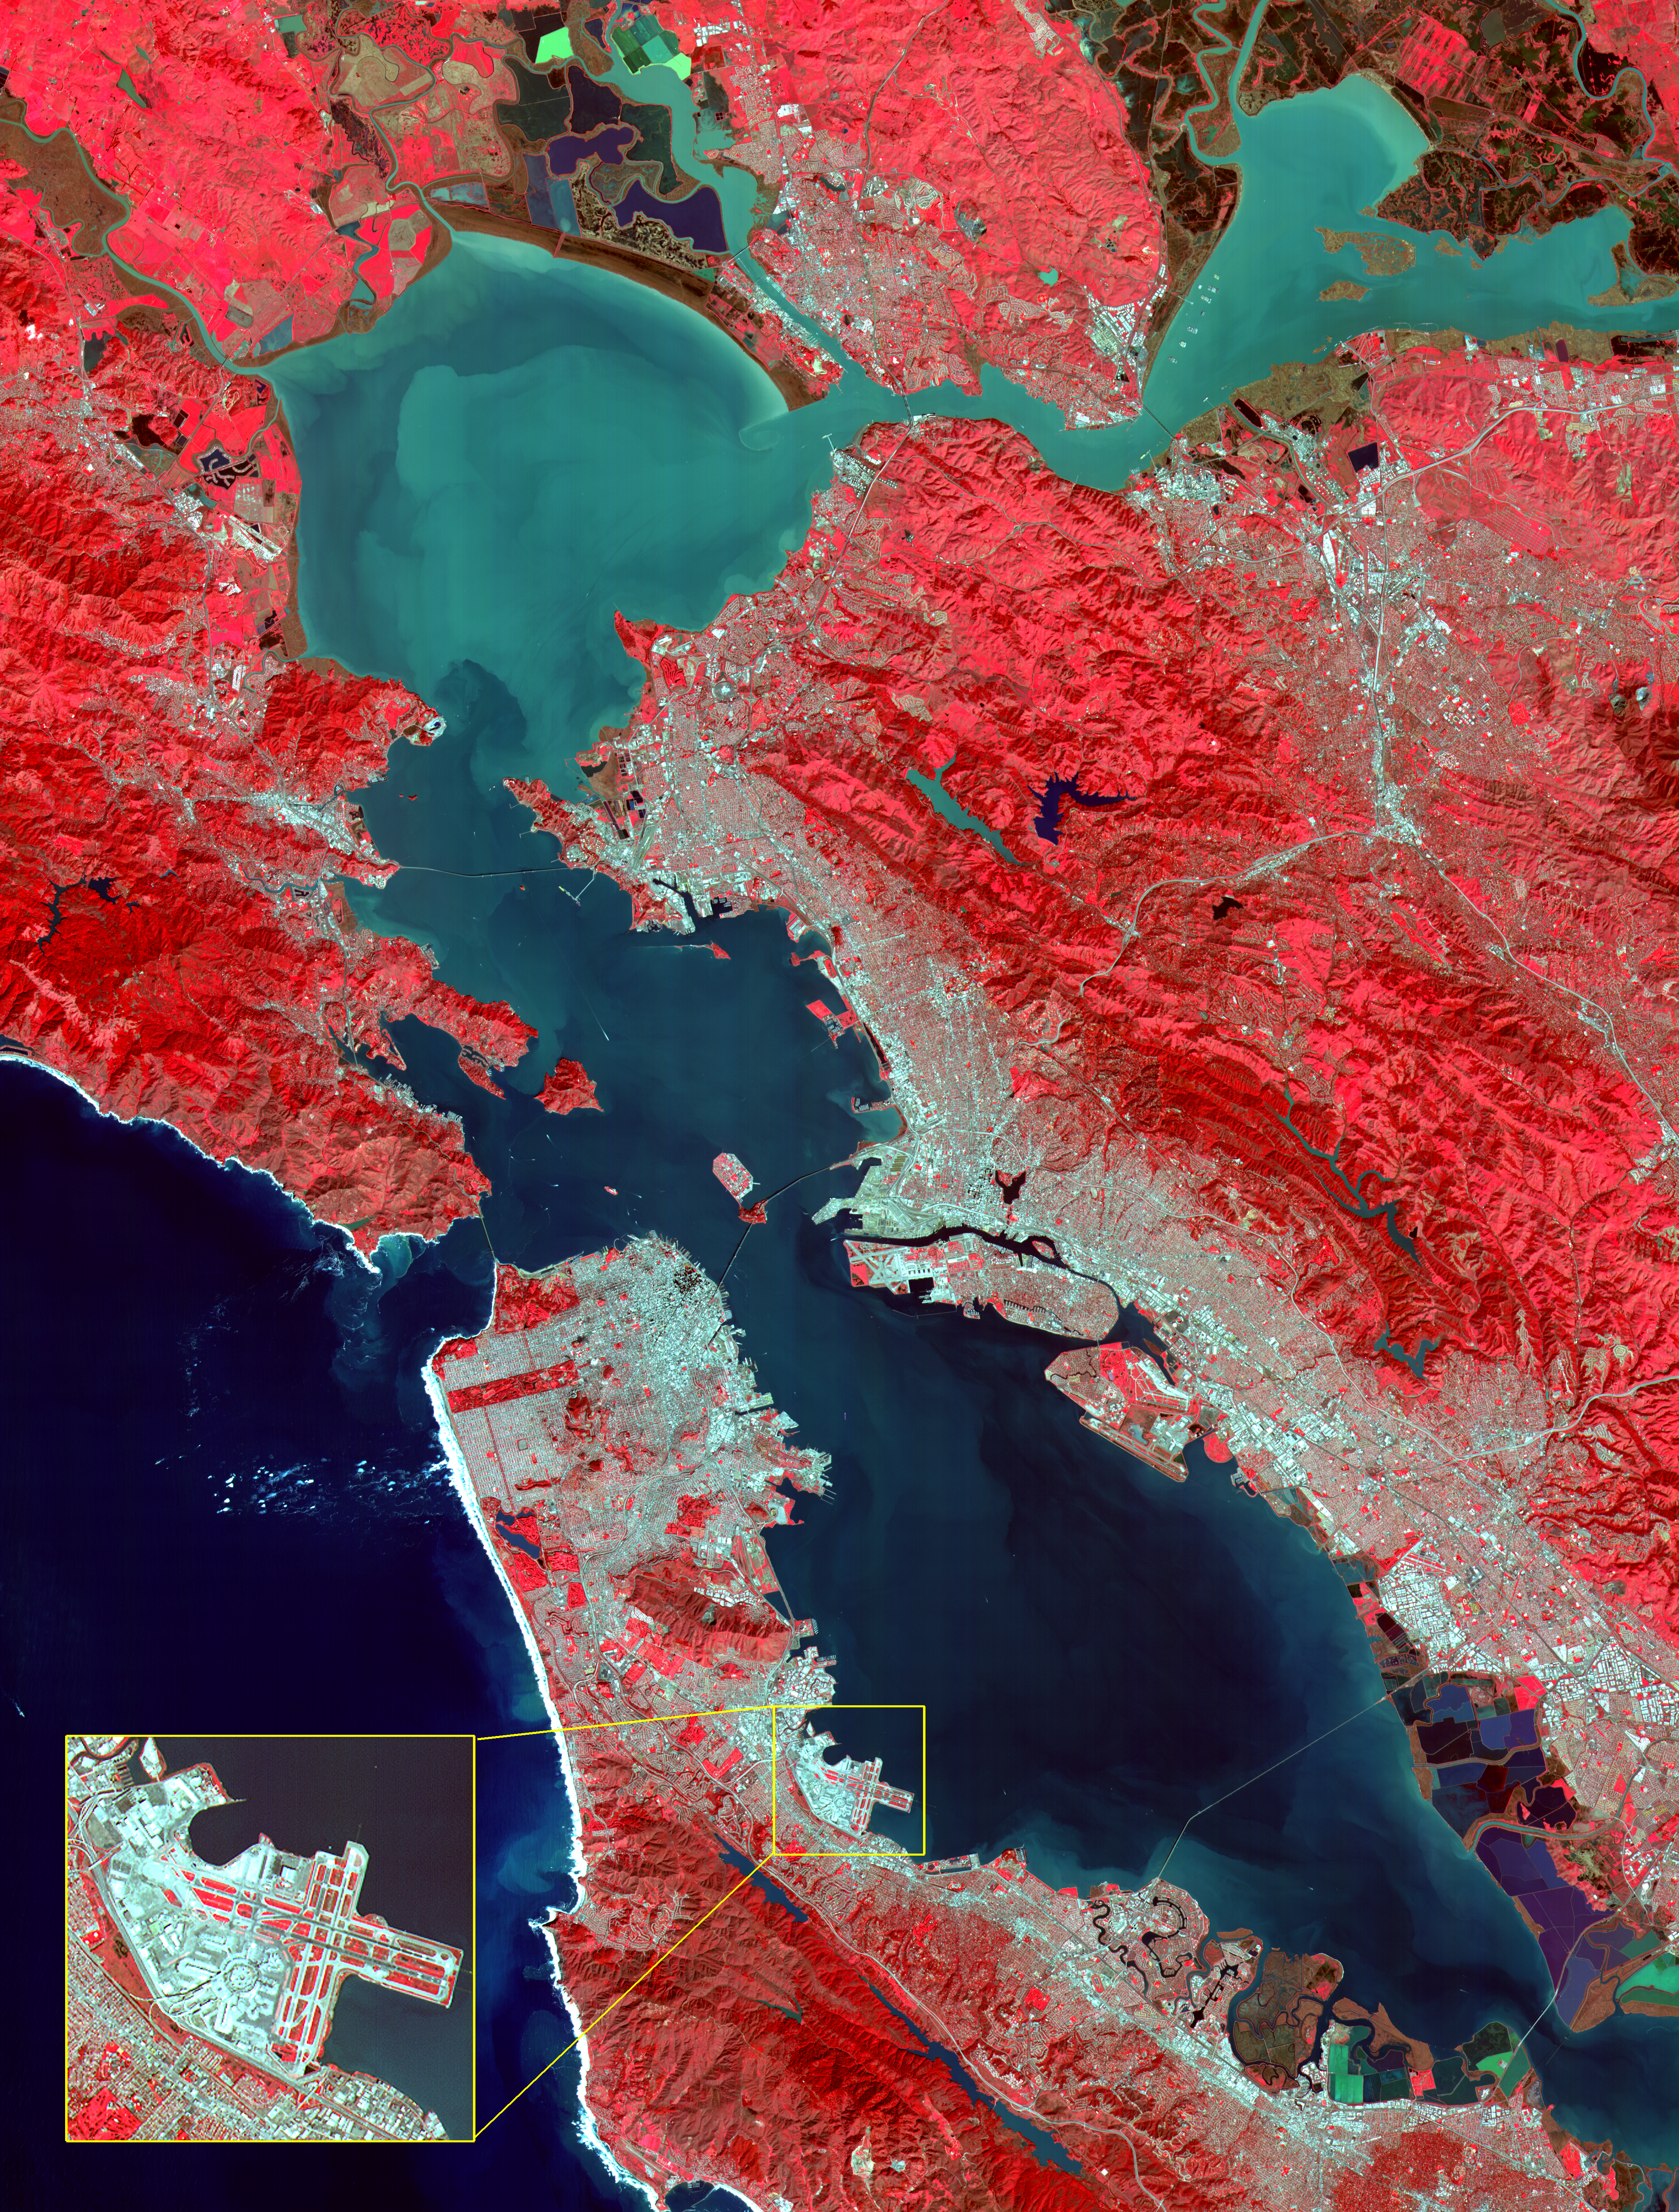

ASTER Images San Francisco Bay Area

This image of the San Francisco Bay region was acquired on March 3, 2000 by the Advanced Spaceborne Thermal Emission and Reflection Radiometer (ASTER) on NASA’s Terra satellite. With its 14 spectral bands from the visible to the thermal infrared wavelength region, and its high spatial resolution of 15 to 90 meters about 50 to 300 feet ), ASTER will image Earth for the next 6 years to map and monitor the changing surface of our planet.

Image: This image covers an area 60 kilometers (37 miles) wide and 75 kilometers (47 miles) long in three bands of the reflected visible and infrared wavelength region. The combination of bands portrays vegetation in red, and urban areas in gray. Sediment in the Suisun Bay, San Pablo Bay, San Francisco Bay, and the Pacific Ocean shows up as lighter shades of blue. Along the west coast of the San Francisco Peninsula, strong surf can be seen as a white fringe along the shoreline. A powerful rip tide is visible extending westward from Daly City into the Pacific Ocean. In the lower right corner, the wetlands of the South San Francisco Bay National Wildlife Refuge appear as large dark blue and brown polygons. The high spatial resolution of ASTER allows fine detail to be observed in the scene. The main bridges of the area (San Mateo, San Francisco-Oakland Bay, Golden Gate, Richmond-San Rafael, Benicia-Martinez, and Carquinez) are easily picked out, connecting the different communities in the Bay area. Shadows of the towers along the Bay Bridge can be seen over the adjacent bay water. With enlargement the entire road network can be easily mapped; individual buildings are visible, including the shadows of the high-rises in downtown San Francisco.

Inset: This enlargement of the San Francisco Airport highlights the high spatial resolution of ASTER. With further enlargement and careful examination, airplanes can be seen at the terminals.

Advanced Spaceborne Thermal Emission and Reflection Radiometer (ASTER) is one of five Earth-observing instruments launched December 18, 1999, on NASA’s Terra satellite. The instrument was built by Japan’s Ministry of International Trade and Industry. A joint U.S./Japan science team is responsible for validation and calibration of the instrument and the data products. Dr. Anne Kahle at NASA’s Jet Propulsion Laboratory, Pasadena, California, is the U.S. Science team leader; Moshe Pniel of JPL is the project manager. ASTER is the only high resolution imaging sensor on Terra. The primary goal of the ASTER mission is to obtain high-resolution image data in 14 channels over the entire land surface, as well as black and white stereo images. With revisit time of between 4 and 16 days, ASTER will provide the capability for repeat coverage of changing areas on Earth’s surface.

The broad spectral coverage and high spectral resolution of ASTER will provide scientists in numerous disciplines with critical information for surface mapping, and monitoring dynamic conditions and temporal change. Example applications are: monitoring glacial advances and retreats; monitoring potentially active volcanoes; identifying crop stress; determining cloud morphology and physical properties; wetlands evaluation; thermal pollution monitoring; coral reef degradation; surface temperature mapping of soils and geology; and measuring surface heat balance.

Credit: NASA/GSFC/METI/ERSDAC/JAROS, and U.S./Japan ASTER Science Team